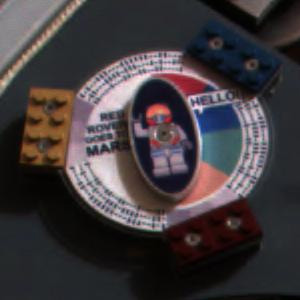

Students, Public Connect with Mars

This DVD carries nearly 4 million names collected by NASA in the “Send Your Name to Mars” project as well as various student activities. At the center of the DVD is a Lego “astrobot” minifigure that allows children to follow the mission via the astrobot diaries of Biff Starling and Sandy Moondust. Magnets on the outer edge of the DVD will collect dust for student analysis, and children can also decode the hidden message in the black dashes around the edges of the DVD. The DVD was provided and supported by the Planetary Society, the LEGO Company, Visionary Products, Inc., Plasmon OMS and the Danish magnet team.

Credit: NASA/JPL/Cornell